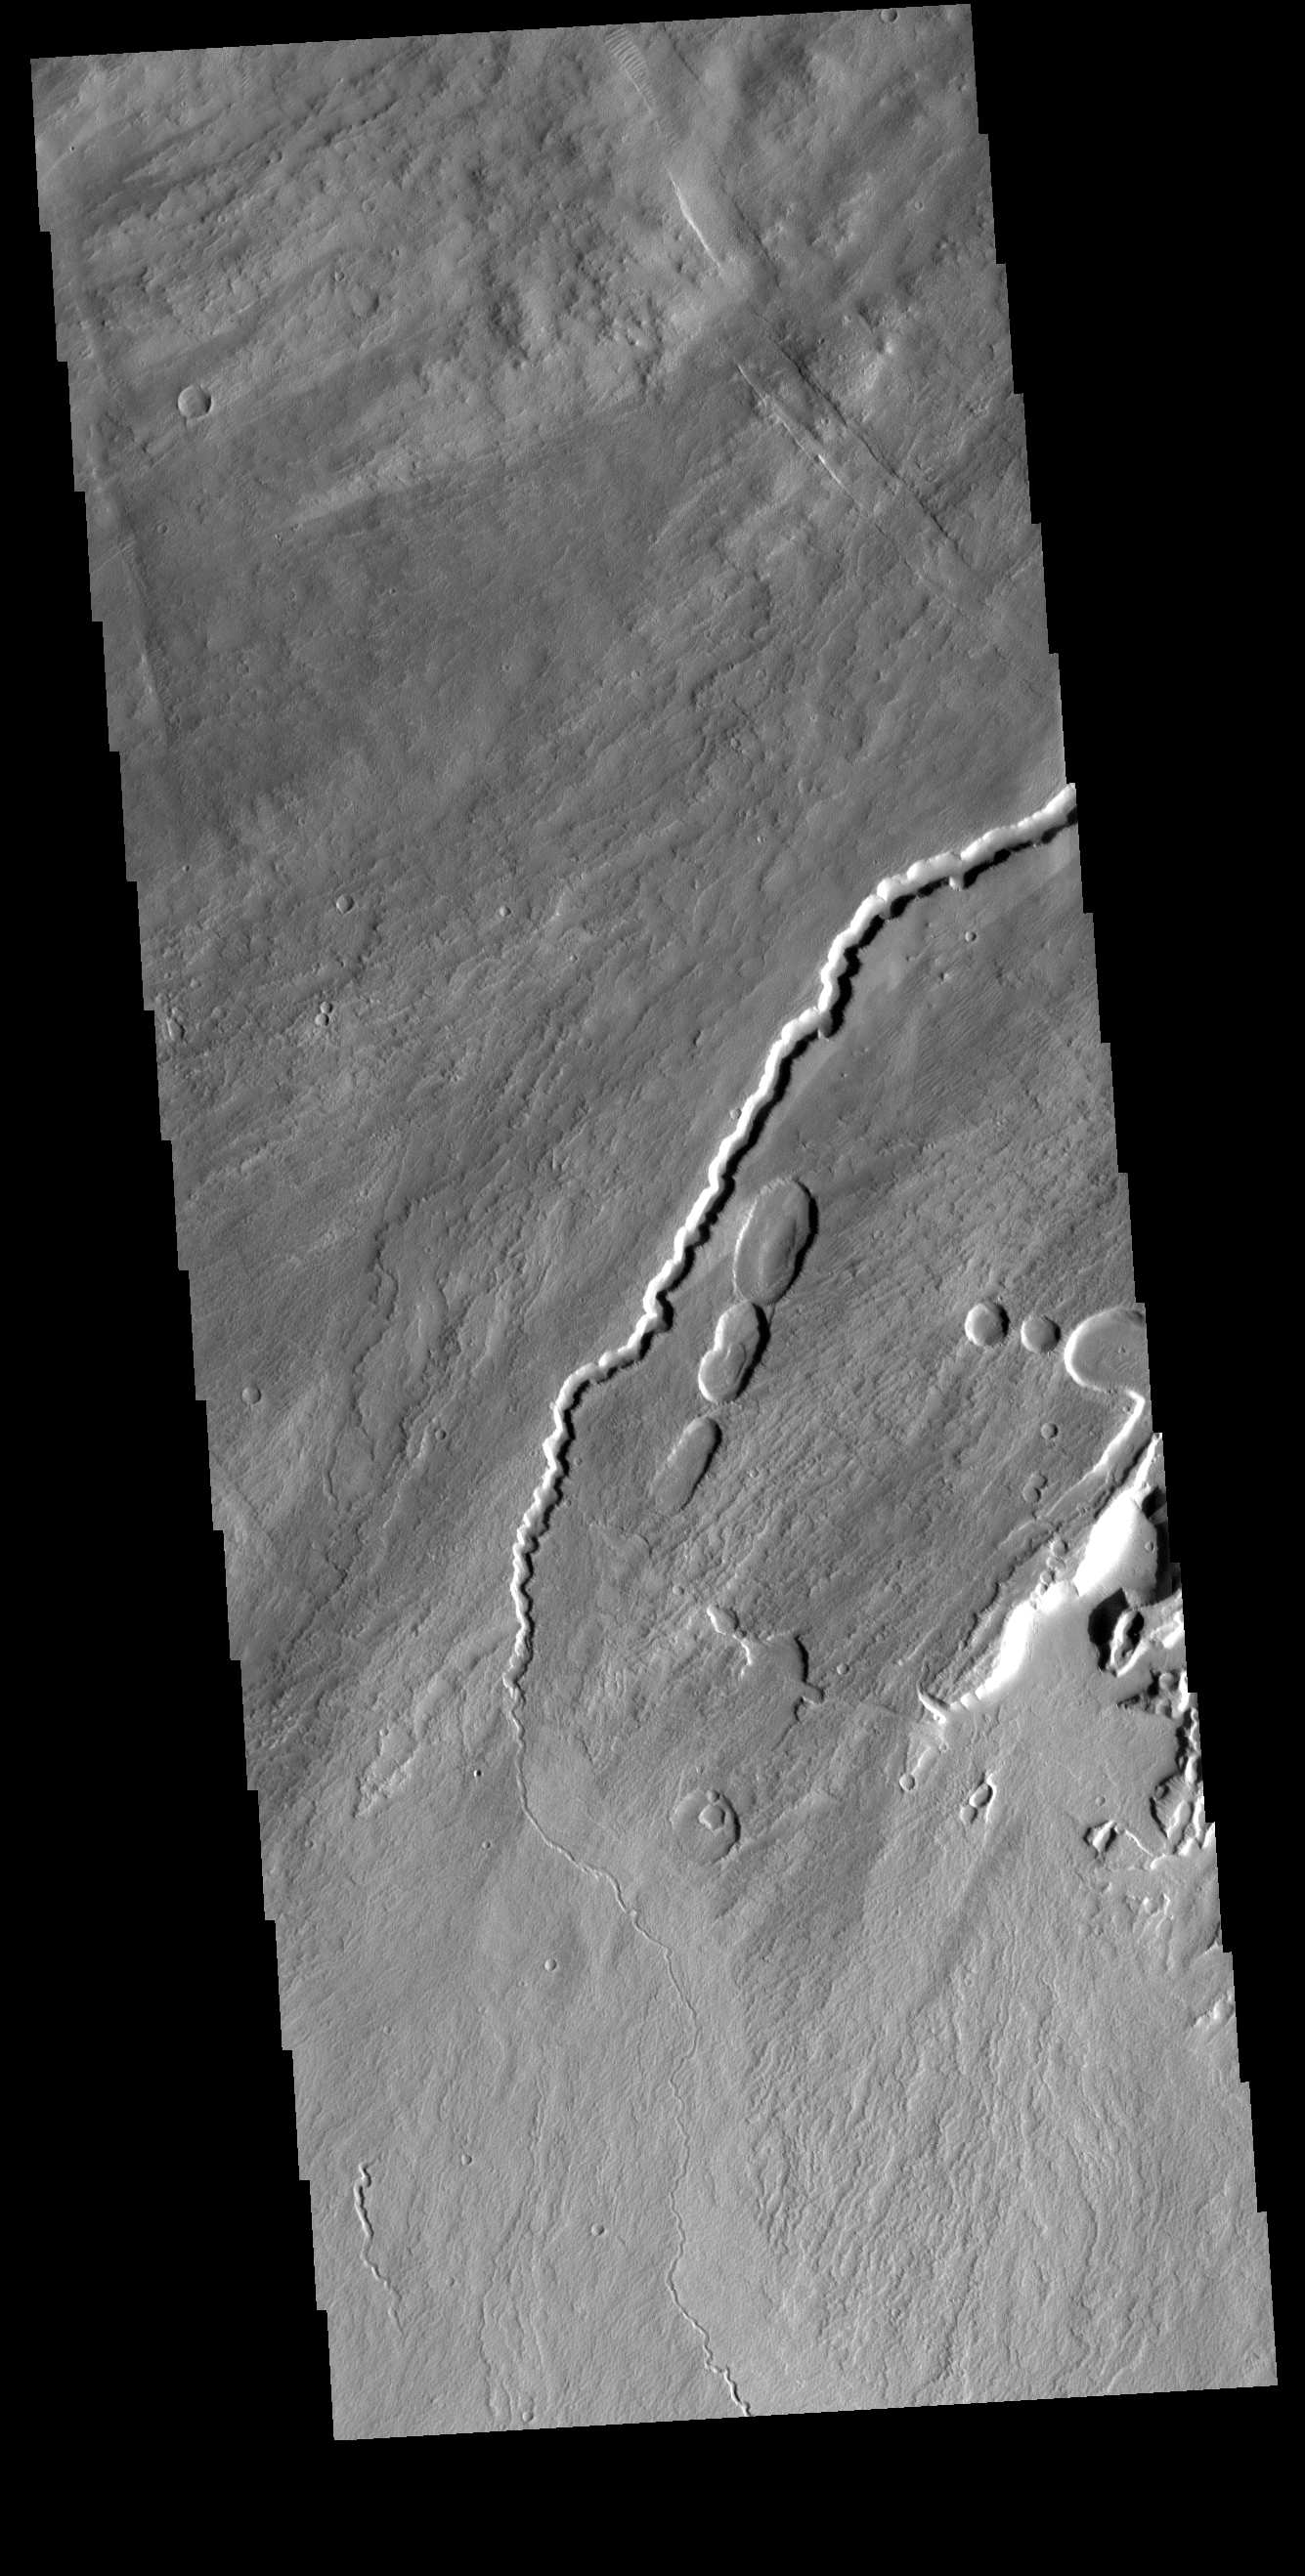

Pavonis Mons

This VIS image shows part of the southwestern flank of Pavonis Mons. The channel and nearby oval depressions are both related to the flow of lava. Narrow lava flows can create channels. The cooling of the top of the channel will form a roof over the flow, creating a tube beneath the surface. After the lava stops flowing the tube can empty, leaving a subsurface void. The roof will then collapse into the void forming the oval surface features.

Credit: NASA/JPL-Caltech/ASU